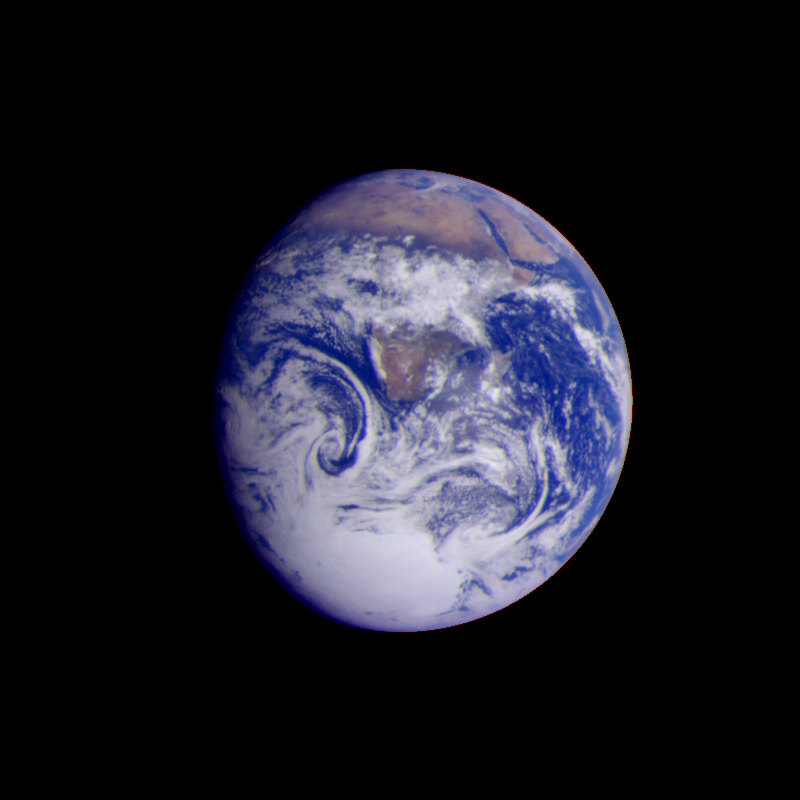

Earth – Full Disk View of Africa

This color image of the Earth was obtained by the Galileo spacecraft on Dec. 11, 1990, when the spacecraft was about 1.5 million miles from the Earth. The color composite used images taken through the red, green and violet filters. Africa stretches from the center to the top of the picture with the Arabian Peninsula off to its right. The white, sunlit continent of Antarctica is at the bottom. This is a frame of the Galileo Earth spin movie, a 500-frame time-lapse motion picture showing a 25-hour period of Earth’s rotation and atmospheric dynamics.

Credit: NASA/JPL